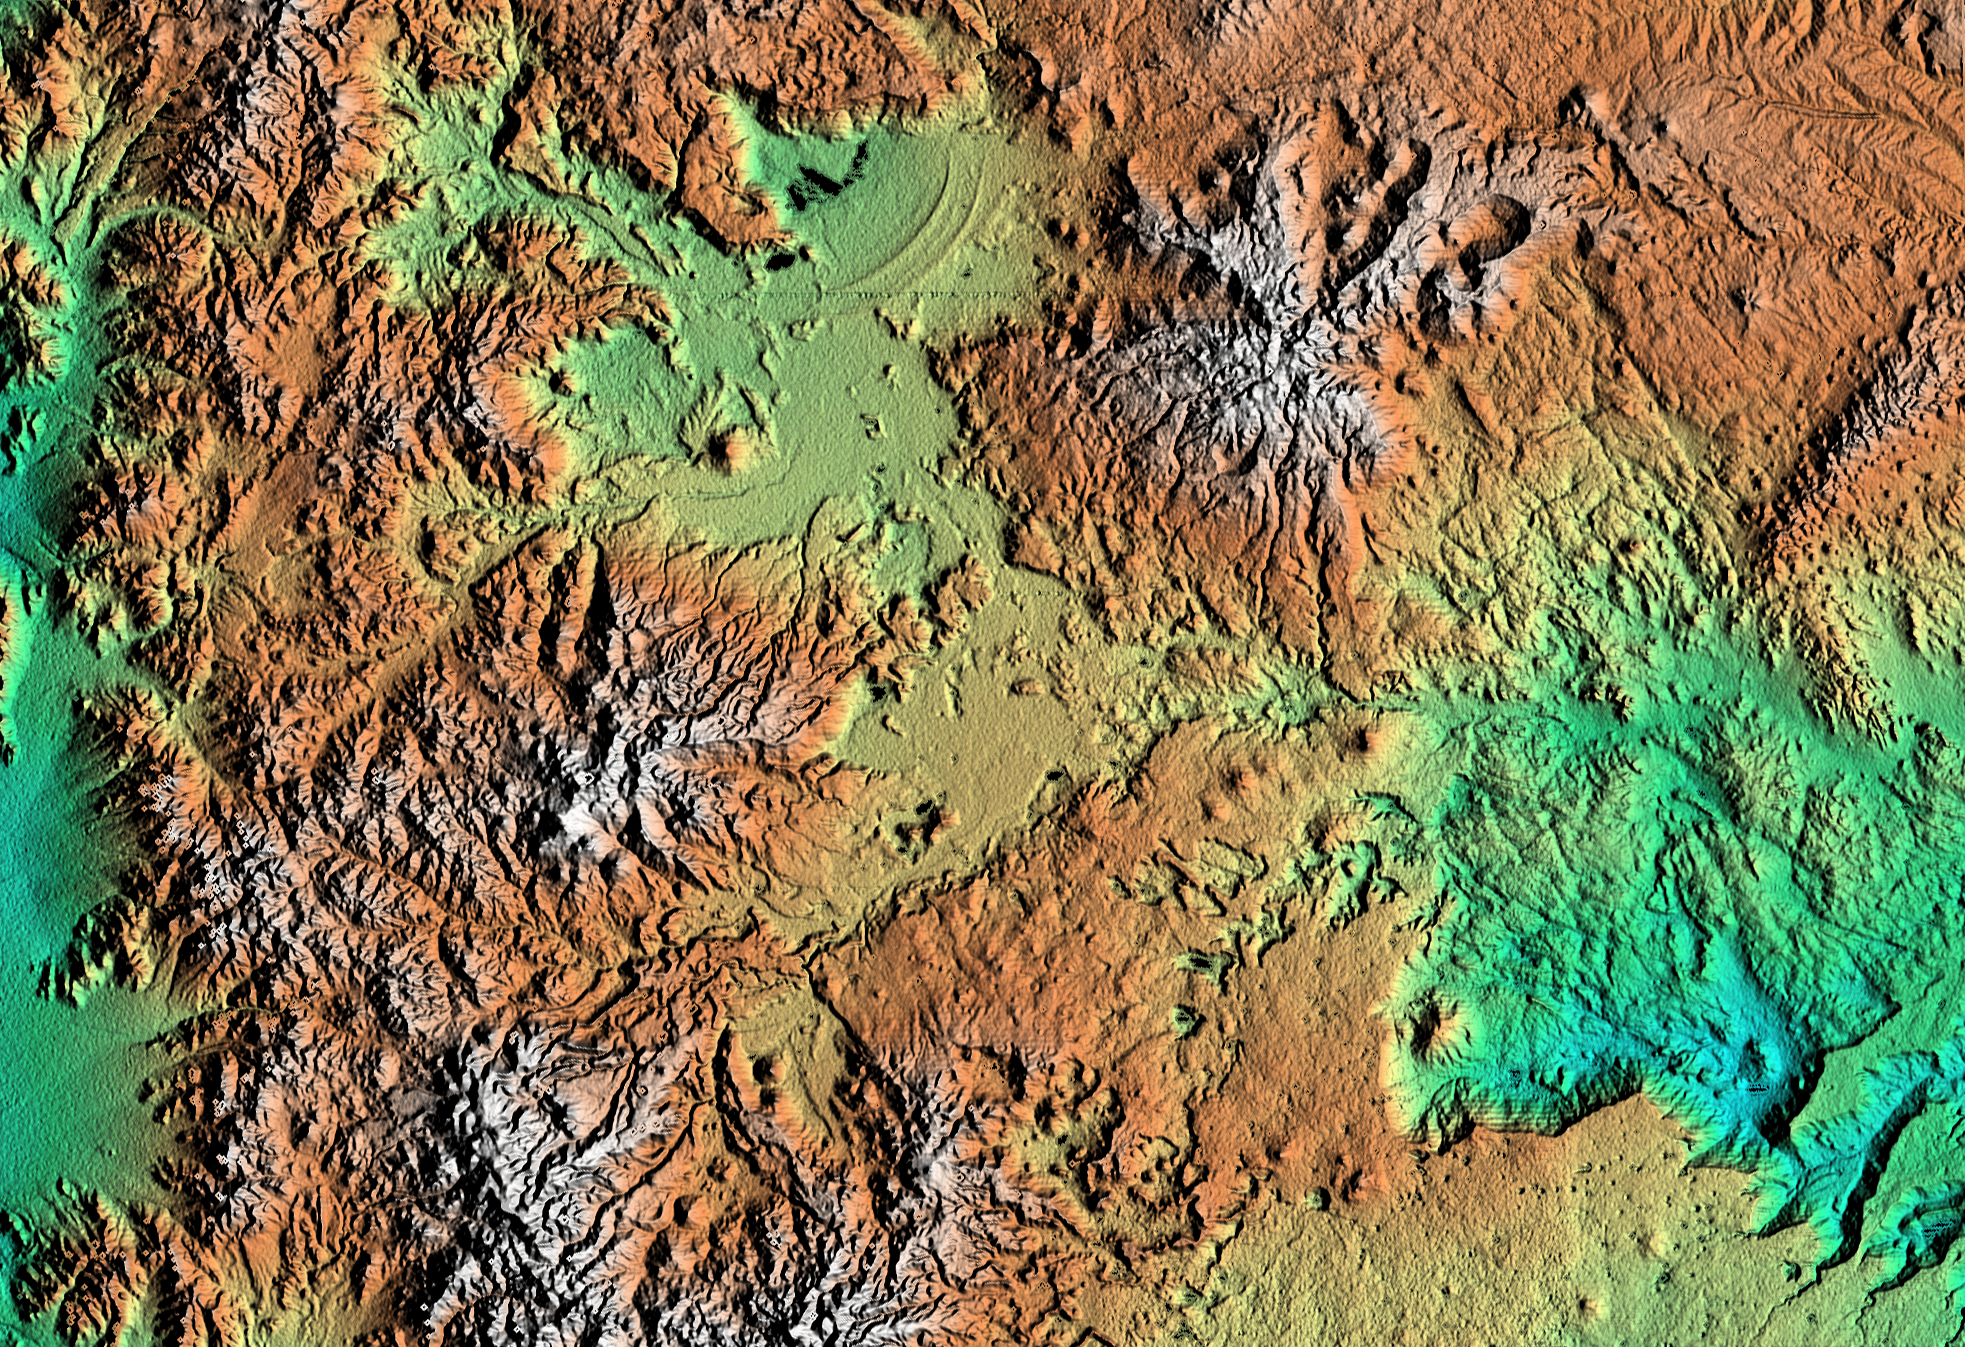

Shaded relief, color as height Patagonia, Argentina

This topographic image of Patagonia, Argentina shows a spectacular landscape formed by volcanoes, rivers, and wind. The area is located just east of the narrow range of the Andes Mountains, about 100 kilometers (62 miles) east of the border with Chile. Interesting features include basalt-capped mesas with sinkholes (lower center), arcuate ridges of windblown beach sands downwind from a salty desert lake (upper center), young volcanic cones(right), and at least one case of what geologists call “inverted relief.” This happens when lava flows down a valley in soft material and then the soft material is eroded away leaving the former valley as a ridge of lava. These ridges can be seen on the slopes of the volcano in the upper right. Geologists will use SRTM topographic data to study the interaction of volcanic, climatic and erosional processes.

This shaded relief image was generated using topographic data from the Shuttle Radar Topography Mission. A computer-generated artificial light source illuminates the elevation data to produce a pattern of light and shadows. Slopes facing the light appear bright, while those facing away are shaded. On flatter surfaces, the pattern of light and shadows can reveal subtle features in the terrain. Colors show the elevation as measured by SRTM. Colors range from blue at the lowest elevations to white at the highest elevations. This image contains about 1100 meters (3600 feet) of total relief. White speckles on the face of some of the mountains are holes in the data caused by steep terrain. These will be filled using coverage from an intersecting pass.

The Shuttle Radar Topography Mission (SRTM), launched on February 11, 2000, uses the same radar instrument that comprised the Spaceborne Imaging Radar-C/X-Band Synthetic Aperture Radar (SIR-C/X-SAR) that flew twice on the Space Shuttle Endeavour in 1994. The mission is designed to collect three-dimensional measurements of the Earth’s surface. To collect the 3-D data, engineers added a 60-meter-long (200-foot) mast, an additional C-band imaging antenna and improved tracking and navigation devices. The mission is a cooperative project between the National Aeronautics and Space Administration (NASA), the National Imagery and Mapping Agency (NIMA) and the German (DLR) and Italian (ASI) space agencies. It is managed by NASA’s Jet Propulsion Laboratory, Pasadena, CA, for NASA’s Earth Science Enterprise, Washington, DC.

Size: 225 km (140 miles) x 170 km (105 miles)
Location: 41 deg. South lat., 69 deg. West lon.
Orientation: North toward upper right
Original Data Resolution: 30 meters (99 feet)
Date Acquired: February 19, 2000

Credit: NASA/JPL/NIMA